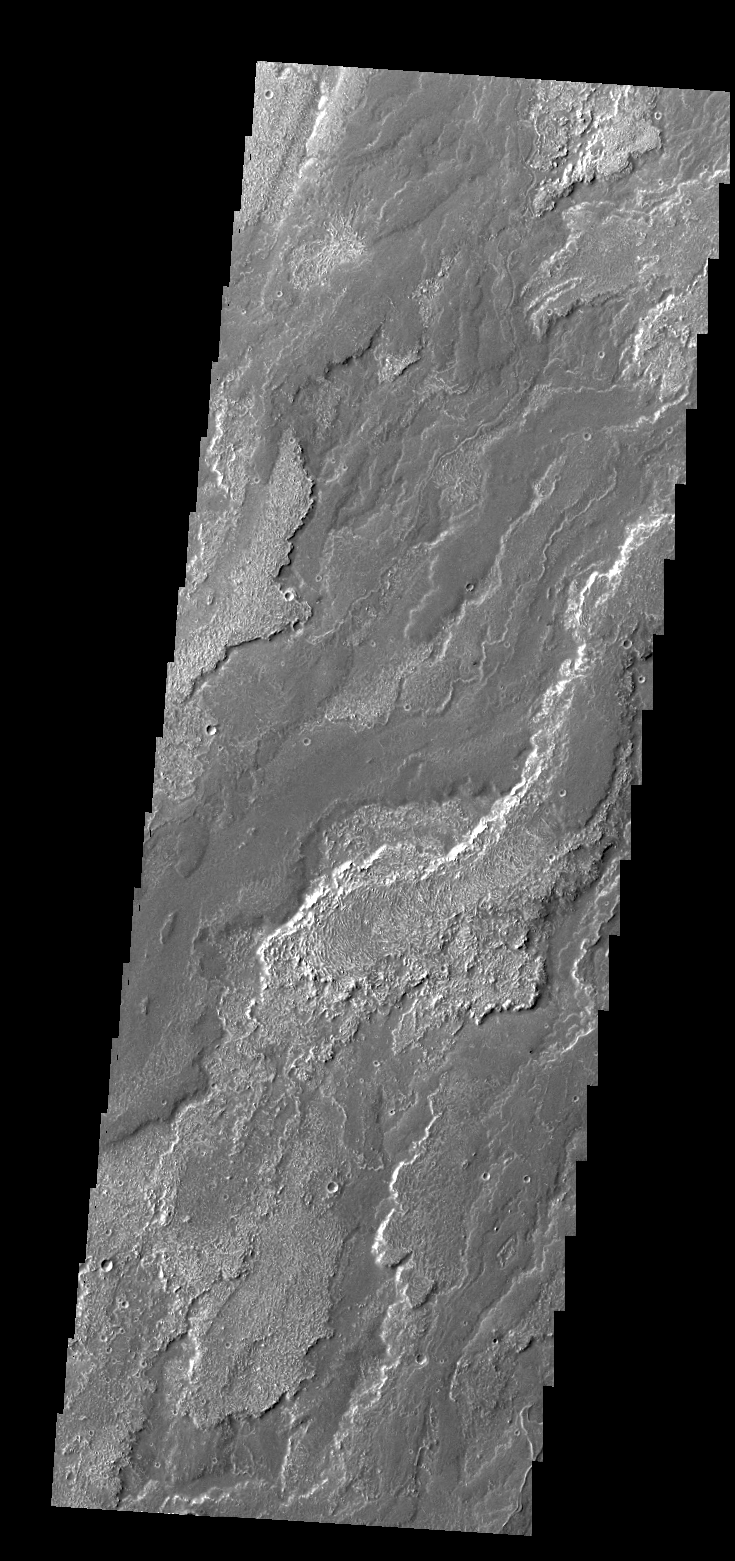

Daedalia Planum

Daedalia Planum is comprised of lava flows from Arsia Mons.

Credit: NASA/JPL/ASU